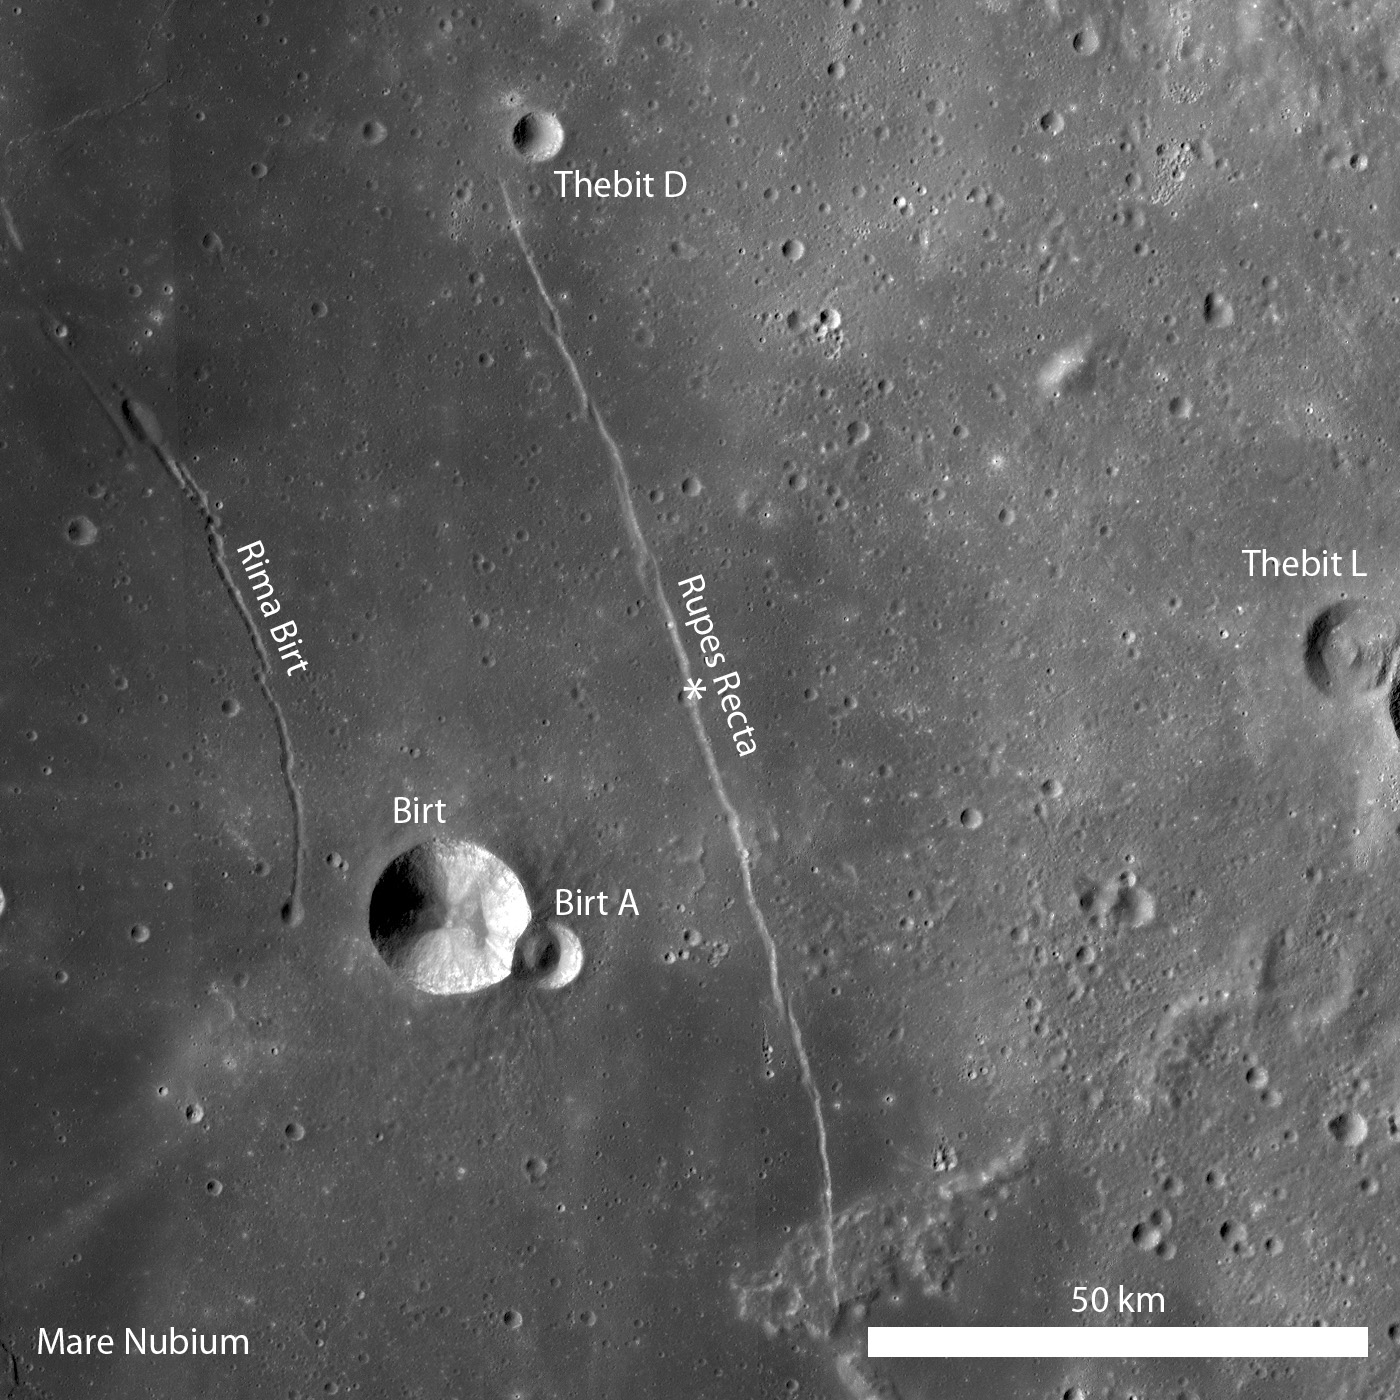

Rupes Recta

Rupes Recta is a well-known linear rille that extends over 100 kilometers in length. Portion of LROC WAC monochrome mosaic, illumination is from the left, and asterisk notes location of LROC NAC.

Cross-cutting relations between Rupes Recta and an impact crater are evident in this subset of LROC NAC image M12264663R. The cliff-face of Rupes Recta is noted by the arrows on the right side of the image. At some point after the formation of Rupes Recta, an impact occurred and excavated material from the fault wall. The arrows on the left side of the image (forming a somewhat-curvilinear path) denote the crater wall. Subsequent down-slope movement of eroded debris and blocks is visible. Image width is 840 meters, illumination from the left, and the low-incidence angle of this image highlights the albedo variations

Several weeks ago LROC featured a series of WAC monochrome mosaics of some of the most spectacular sinuous rilles on the Moon (Rimae Posidonius, Vallis Schörteri, and Rimae Prinz). Unlike sinuous rilles, linear rilles (or graben) are not believed to primarily result from lunar volcanism. Linear rilles are surface manifestations of structural faulting that formed when the lunar crust was pulled apart. The widths of these linear rilles range from as little as a few meters to kilometers across; Rupes Recta is between 1-3 kilometers wide across its length. In addition, Rupes Recta is composed of several en echelon segments – the linear rille is not a single, uninterrupted 100 kilometers length fault. There are at least 5 large fault segments visible at the LROC WAC scale (100 meters/pixel) that range from ~8 kilometers to 50 kilometers in length.

NASA’s Goddard Space Flight Center built and manages the mission for the Exploration Systems Mission Directorate at NASA Headquarters in Washington. The Lunar Reconnaissance Orbiter Camera was designed to acquire data for landing site certification and to conduct polar illumination studies and global mapping. Operated by Arizona State University, LROC consists of a pair of narrow-angle cameras (NAC) and a single wide-angle camera (WAC). The mission is expected to return over 70 terabytes of image data.

Credit: NASA/GSFC/Arizona State University